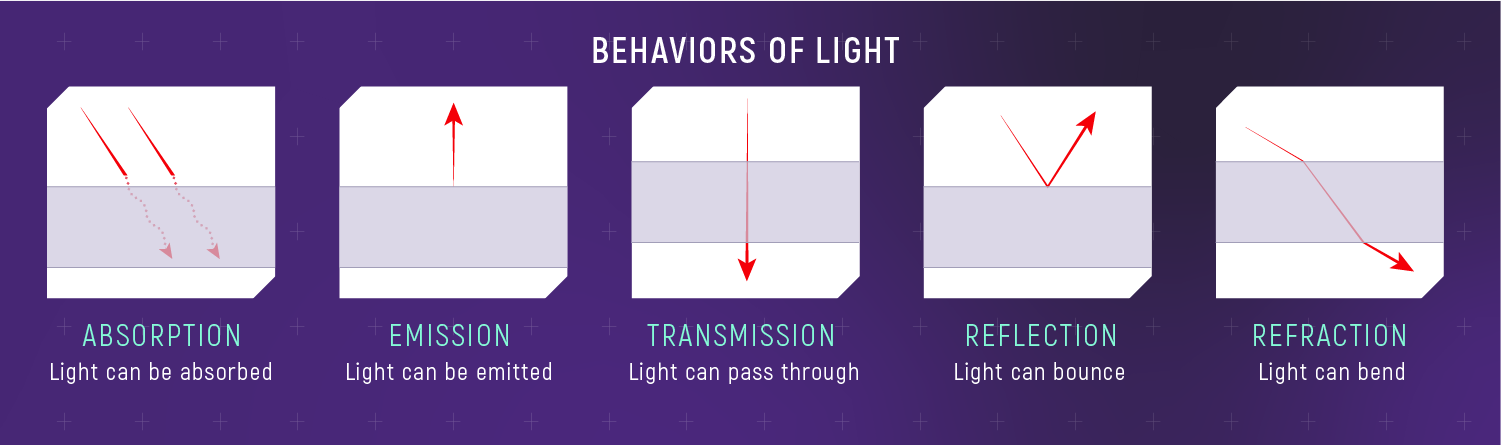

Interactions Between Light and Matter

Light and matter interact with each other in various ways. Matter can absorb light (take it in); emit light (give it off); transmit light (allow it to pass through); reflect light (cause it to bounce off); and refract light (cause it to change speed and direction). Different materials interact with different wavelengths (colors) of light in different ways.

Credit: Illustration: NASA, ESA, CSA, Leah Hustak (STScI)